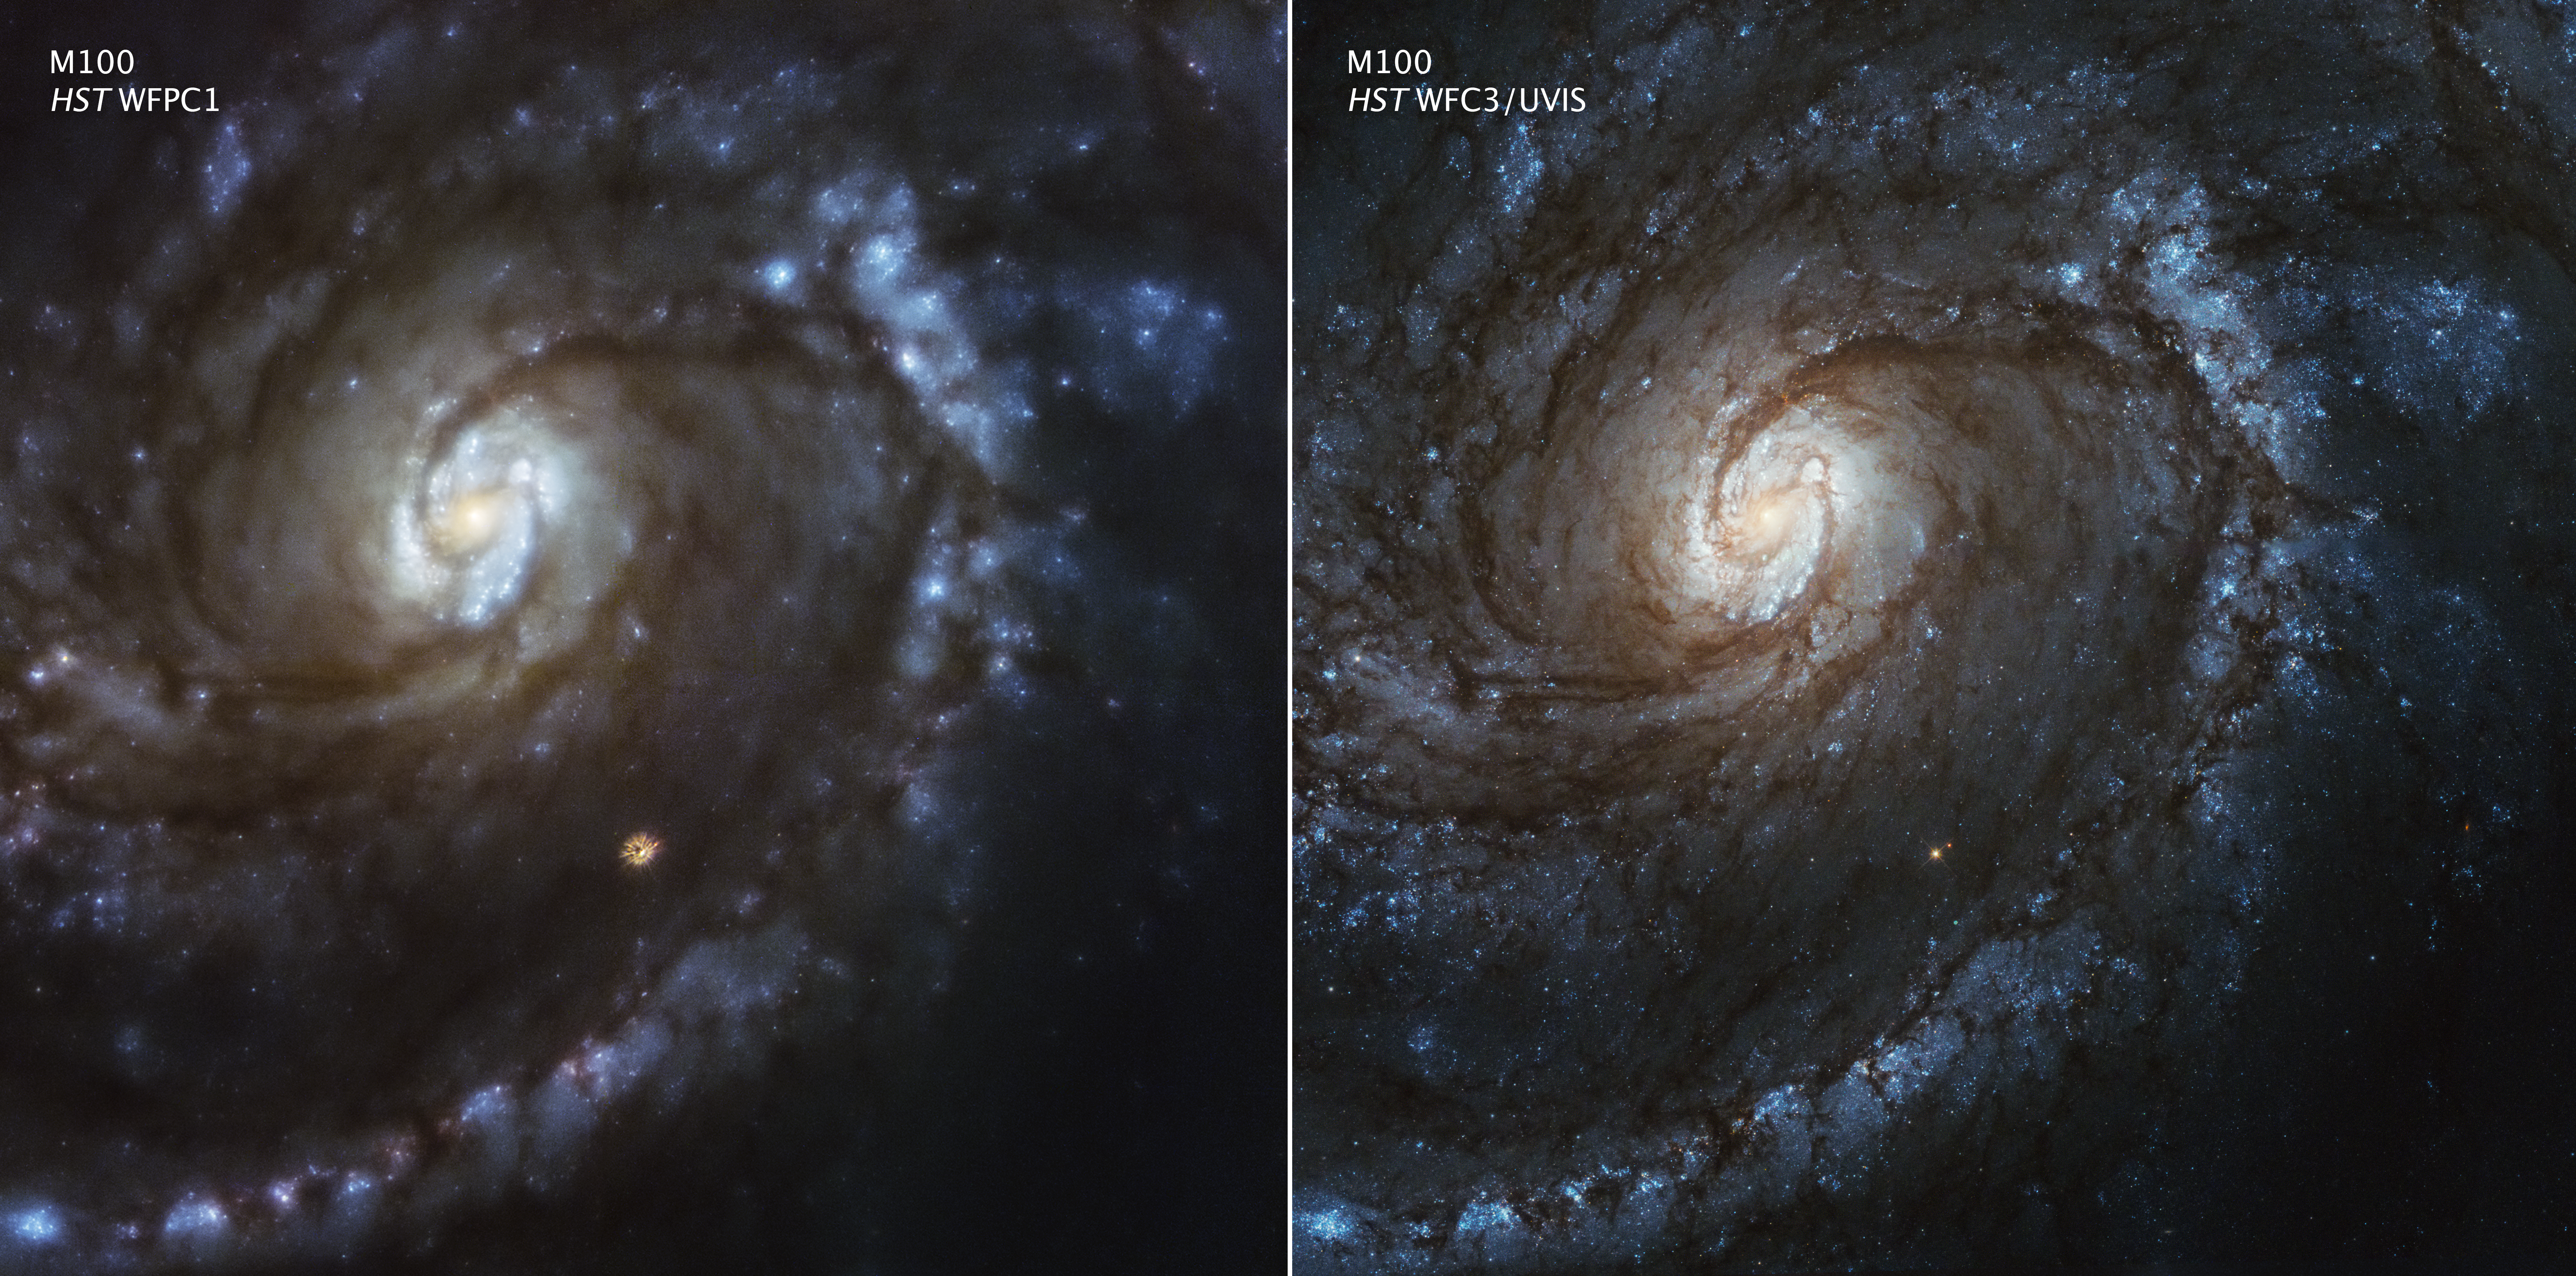

Spiral Galaxy M100

In celebration of the 25th anniversary of NASA's first astronaut mission to service the Hubble Space Telescope in orbit, a comparison photo is being released today showing one of Hubble's first targets after its 1993 optical repair.

[RIGHT] - This photogenic celestial object, the magnificent spiral galaxy M100, is seen here as observed with Hubble's Wide Field Camera 3. Hubble's newest camera, it was installed during the last space shuttle servicing mission to Hubble in May 2009, and the M100 photo was taken a few months later. M100 is designated a grand-design spiral galaxy because of its two prominent lanes of young, blue stars. This is caused by ripples of matter in the stellar disk that propagate through the galaxy and create high-density regions of gas. These denser areas precipitate new star formation. In addition, clearly visible are two tightly wound, inner spiral arms wrapping around the core where there is a small bar pattern of stars. The yellowish color of the inner region is from older populations of stars.

[LEFT] - For comparison, this is a 1993 image of M100 taken with Hubble's Wide Field/Planetary Camera 1, which was part of an original suite of instruments launched aboard Hubble in 1990. Because of a manufacturing flaw in the primary mirror, which created an optical effect called spherical aberration, the galaxy appears blurred because it cannot be brought into a single focus. In particular, the orange foreground star below image center has tentacle-like image artifacts that are clear evidence of spherical aberration, where the starlight is not concentrated into a single point.

The same galaxy was re-photographed with the Wide Field/Planetary Camera 2, which was installed during the December 1993 space shuttle servicing mission (SM1, STS-61). The replacement camera contained corrective optics to compensate for the space telescope’s fuzzy view. Like putting contact lenses on a nearsighted patient, the M100 picture snapped into focus and was a stunning demonstration that Hubble had been returned to its expected sharpness. The M100 photo was just a preview of what was to come in subsequent servicing missions, which further improved Hubble’s capabilities. Hubble has enthralled the public with evocative and breathtaking pictures of the universe that have become even more stunning since that very first servicing mission.

Credit: NASA, ESA, and Judy Schmidt